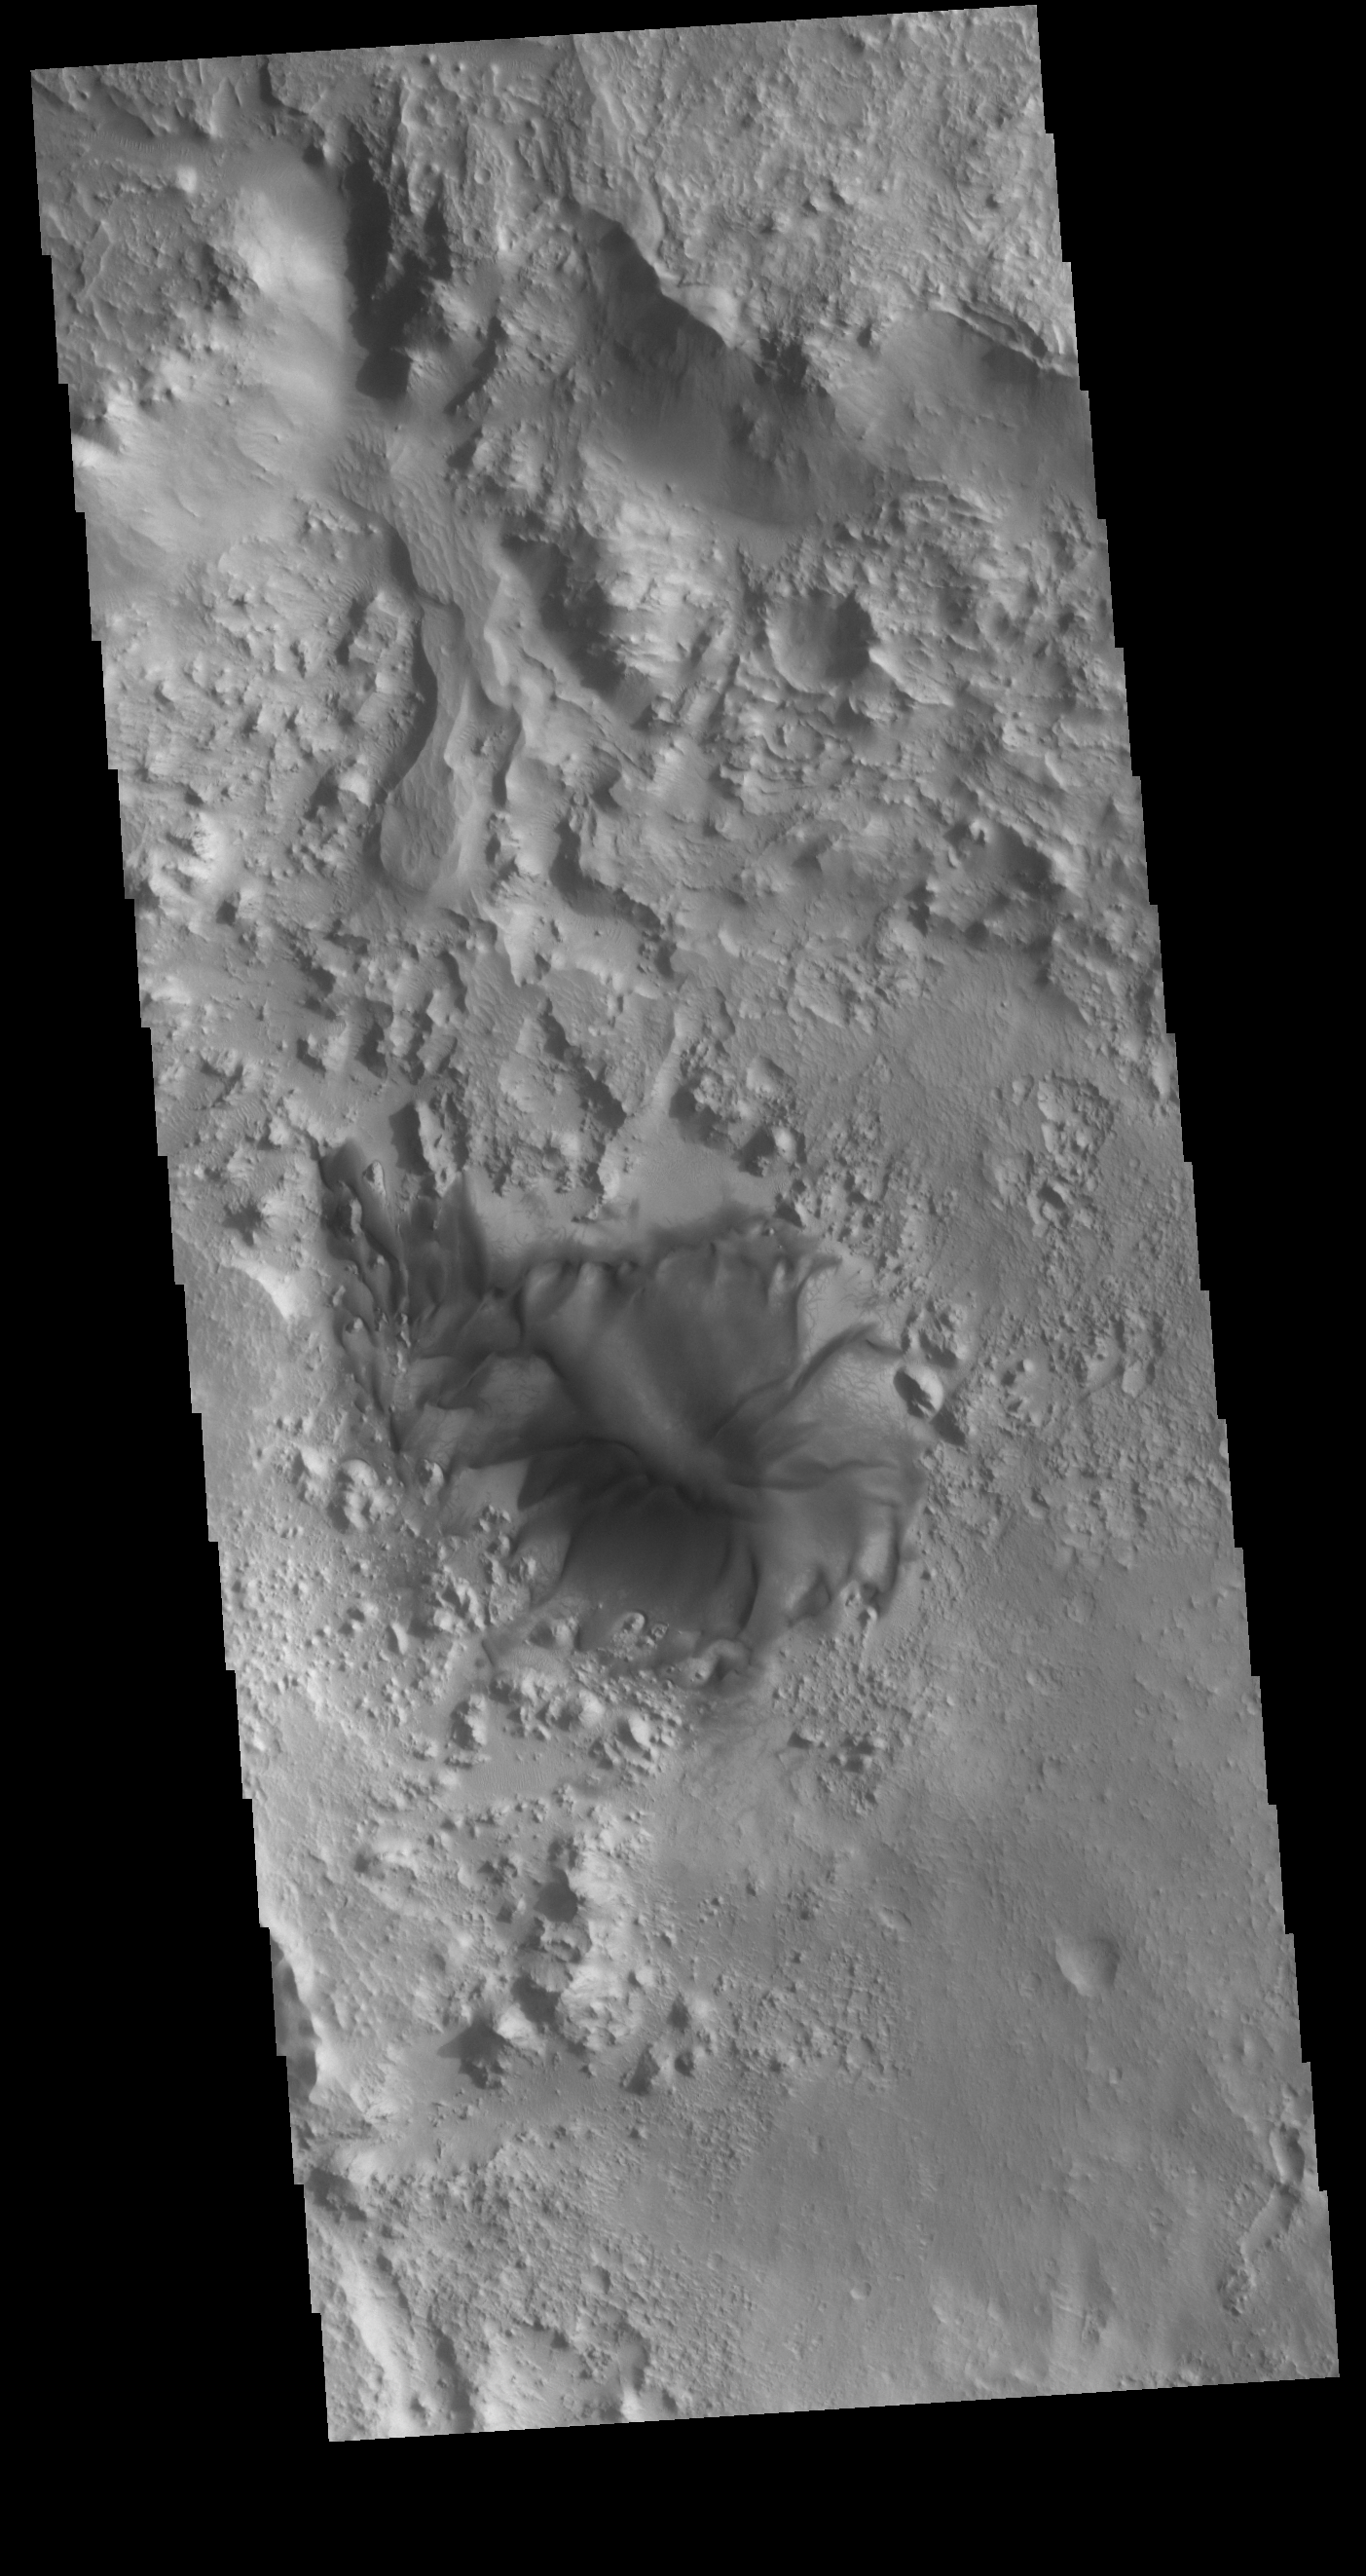

Terra Sabaea Dune

Today’s VIS image shows an interesting sand dune on the floor of an unnamed crater in Terra Sabaea. With close inspection, multiple dust devil tracks are visible along the margins of the dune.

Credit: NASA/JPL-Caltech/ASU